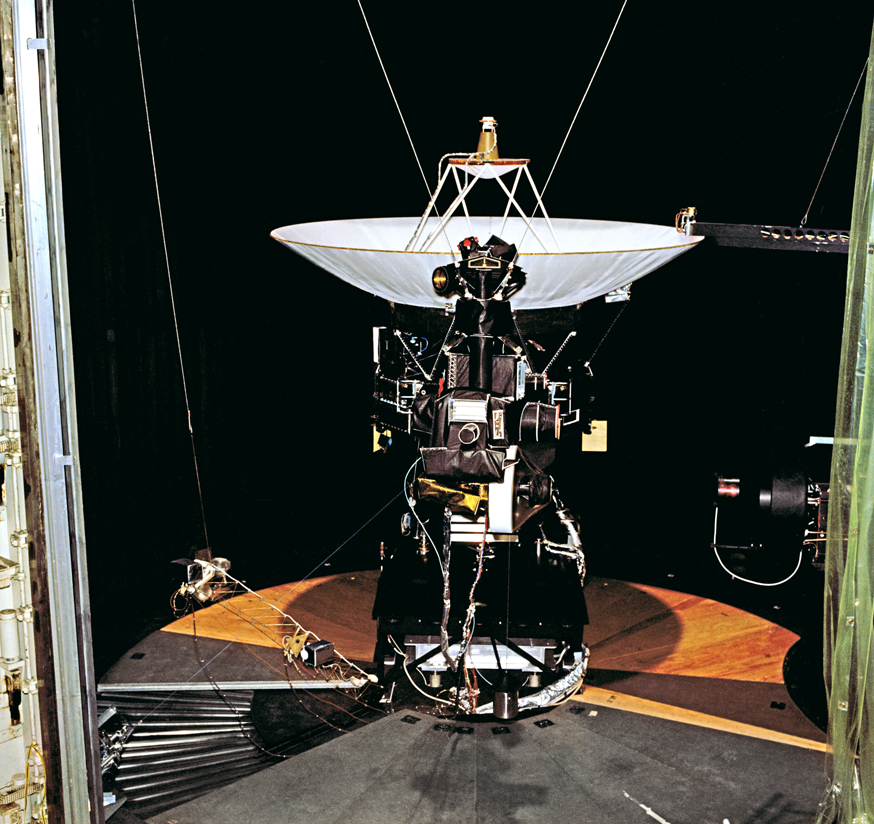

Voyager 2 Flight Hardware

This archival photo shows the Voyager proof test model, which did not fly in space, in the 25-foot space simulator chamber at NASA’s Jet Propulsion Laboratory, Pasadena, California.

Voyager is managed for NASA by JPL. JPL is a division of the California Institute of Technology, Pasadena.

For more information about Voyager, visit http://www.nasa.gov/voyager and http://voyager.jpl.nasa.gov.

Photojournal Note: Also available is the full resolution TIFF file PIA21726_full.tif. This file may be too large to view from a browser; it can be downloaded onto your desktop by right-clicking on the previous link and viewed with image viewing software.

Credit: NASA/JPL-Caltech